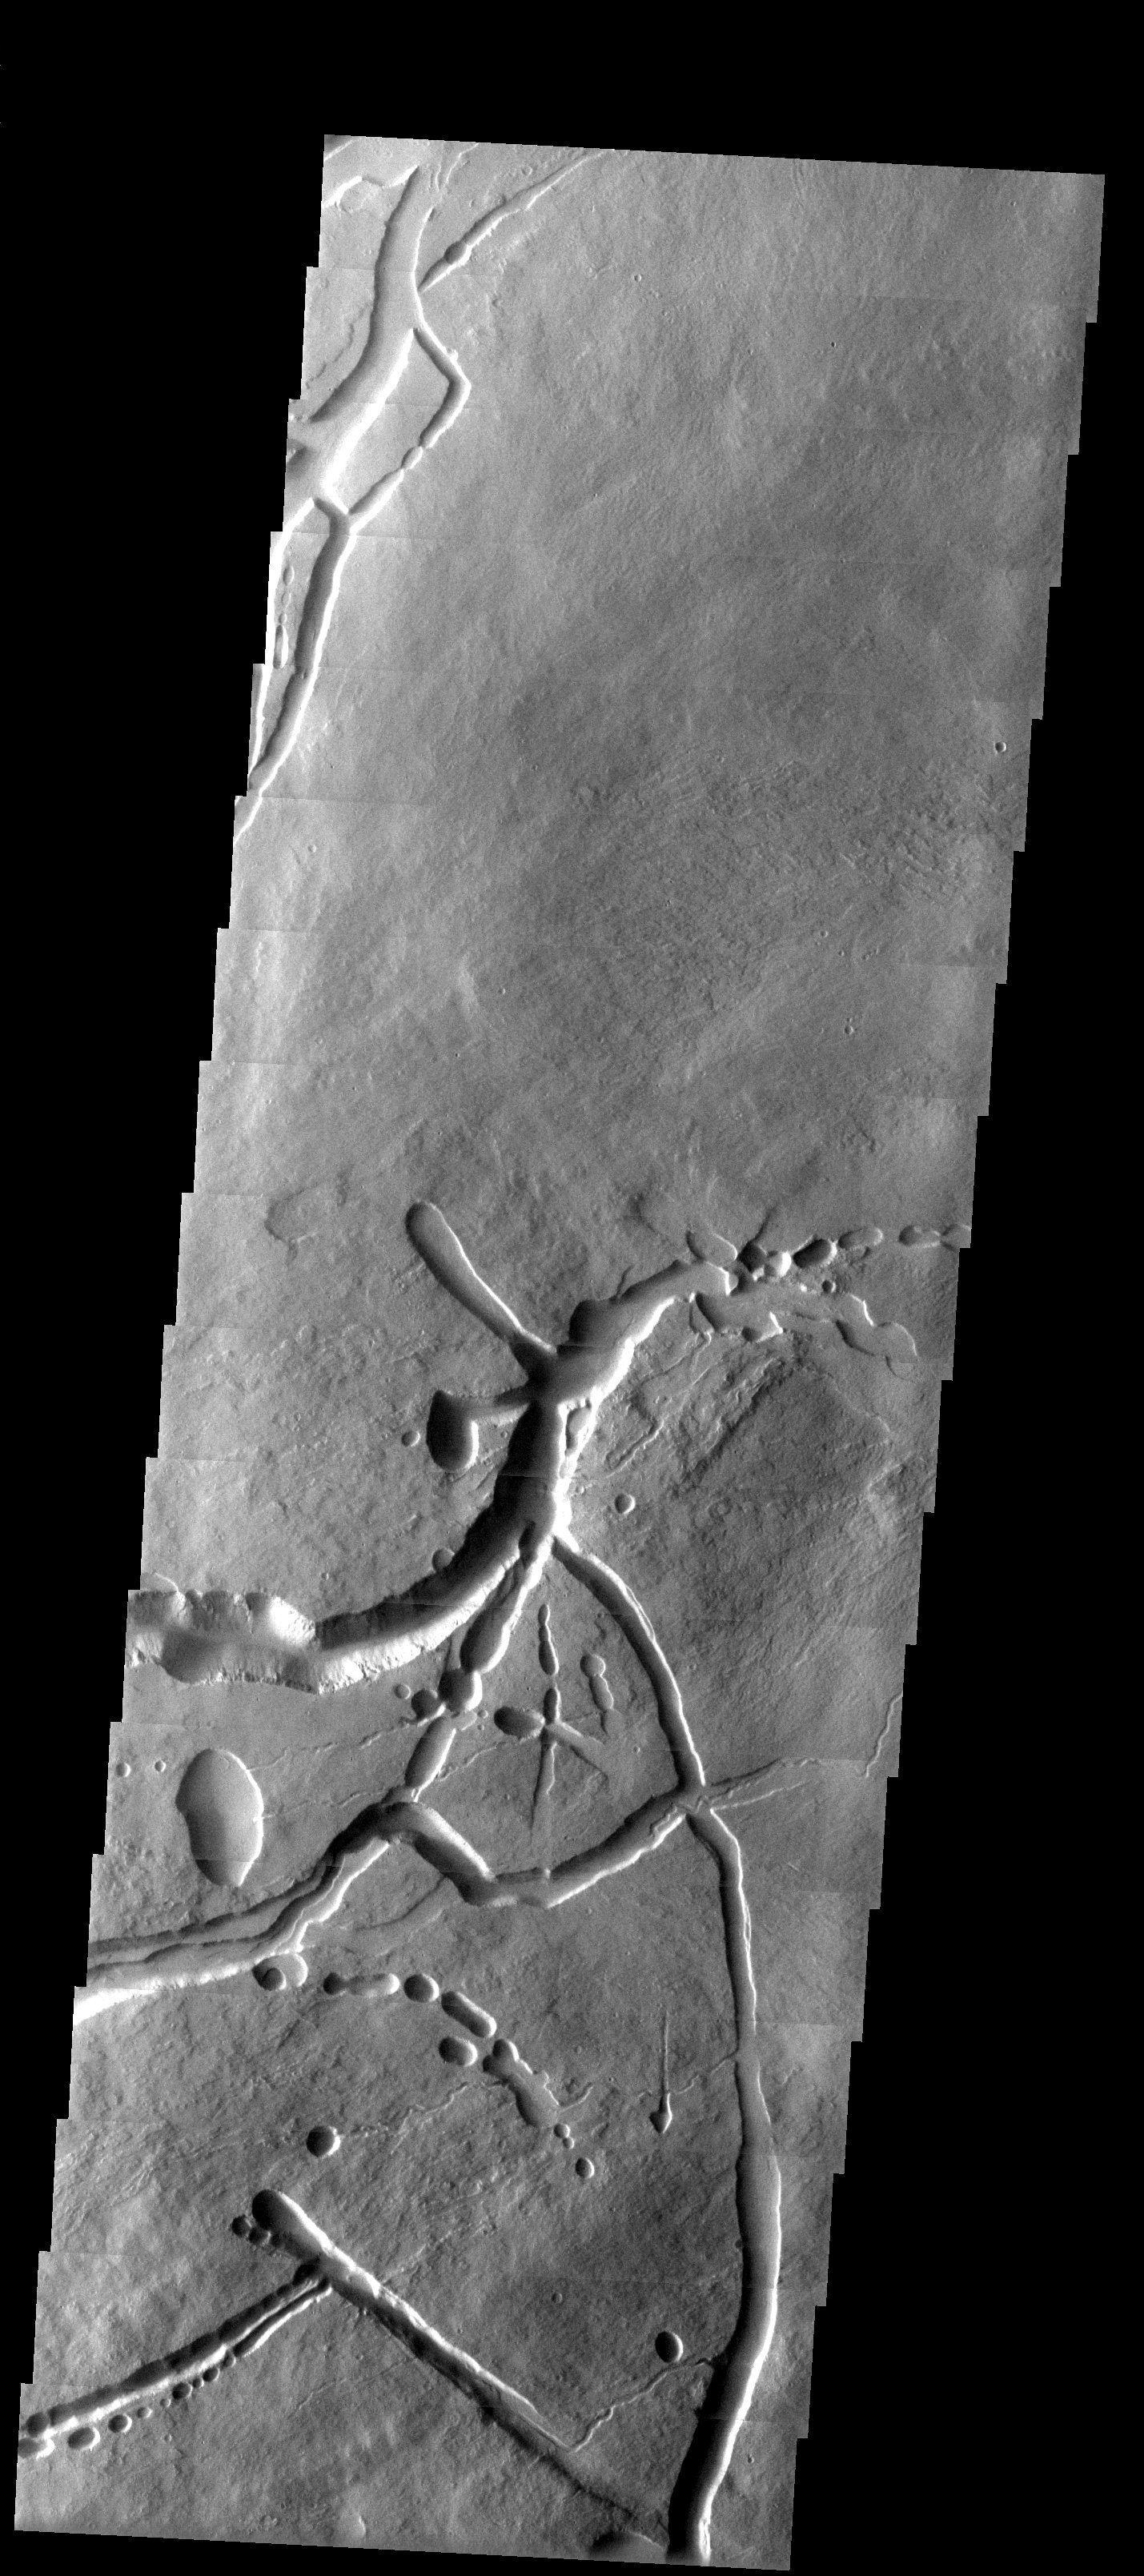

Martian Kanji

Released 2 May 2003

On the northeast flank of the 27 km-high volcano Ascraeus Mons, a set of collapse pits and troughs vaguely resemble the symbols of an Asian language. This image shows a range of landforms that are produced by flowing lava and its aftermath: surface flow lobes and channels, source pits, lava tubes, and collapse depressions.

Note: this THEMIS visual image has not been radiometrically nor geometrically calibrated for this preliminary release. An empirical correction has been performed to remove instrumental effects. A linear shift has been applied in the cross-track and down-track direction to approximate spacecraft and planetary motion. Fully calibrated and geometrically projected images will be released through the Planetary Data System in accordance with Project policies at a later time.

NASA’s Jet Propulsion Laboratory manages the 2001 Mars Odyssey mission for NASA’s Office of Space Science, Washington, D.C. The Thermal Emission Imaging System (THEMIS) was developed by Arizona State University, Tempe, in collaboration with Raytheon Santa Barbara Remote Sensing. The THEMIS investigation is led by Dr. Philip Christensen at Arizona State University. Lockheed Martin Astronautics, Denver, is the prime contractor for the Odyssey project, and developed and built the orbiter. Mission operations are conducted jointly from Lockheed Martin and from JPL, a division of the California Institute of Technology in Pasadena.

Image information: VIS instrument. Latitude 13.5, Longitude 257.9 East (102.1 West). 19 meter/pixel resolution.

Credit: NASA/JPL/Arizona State University